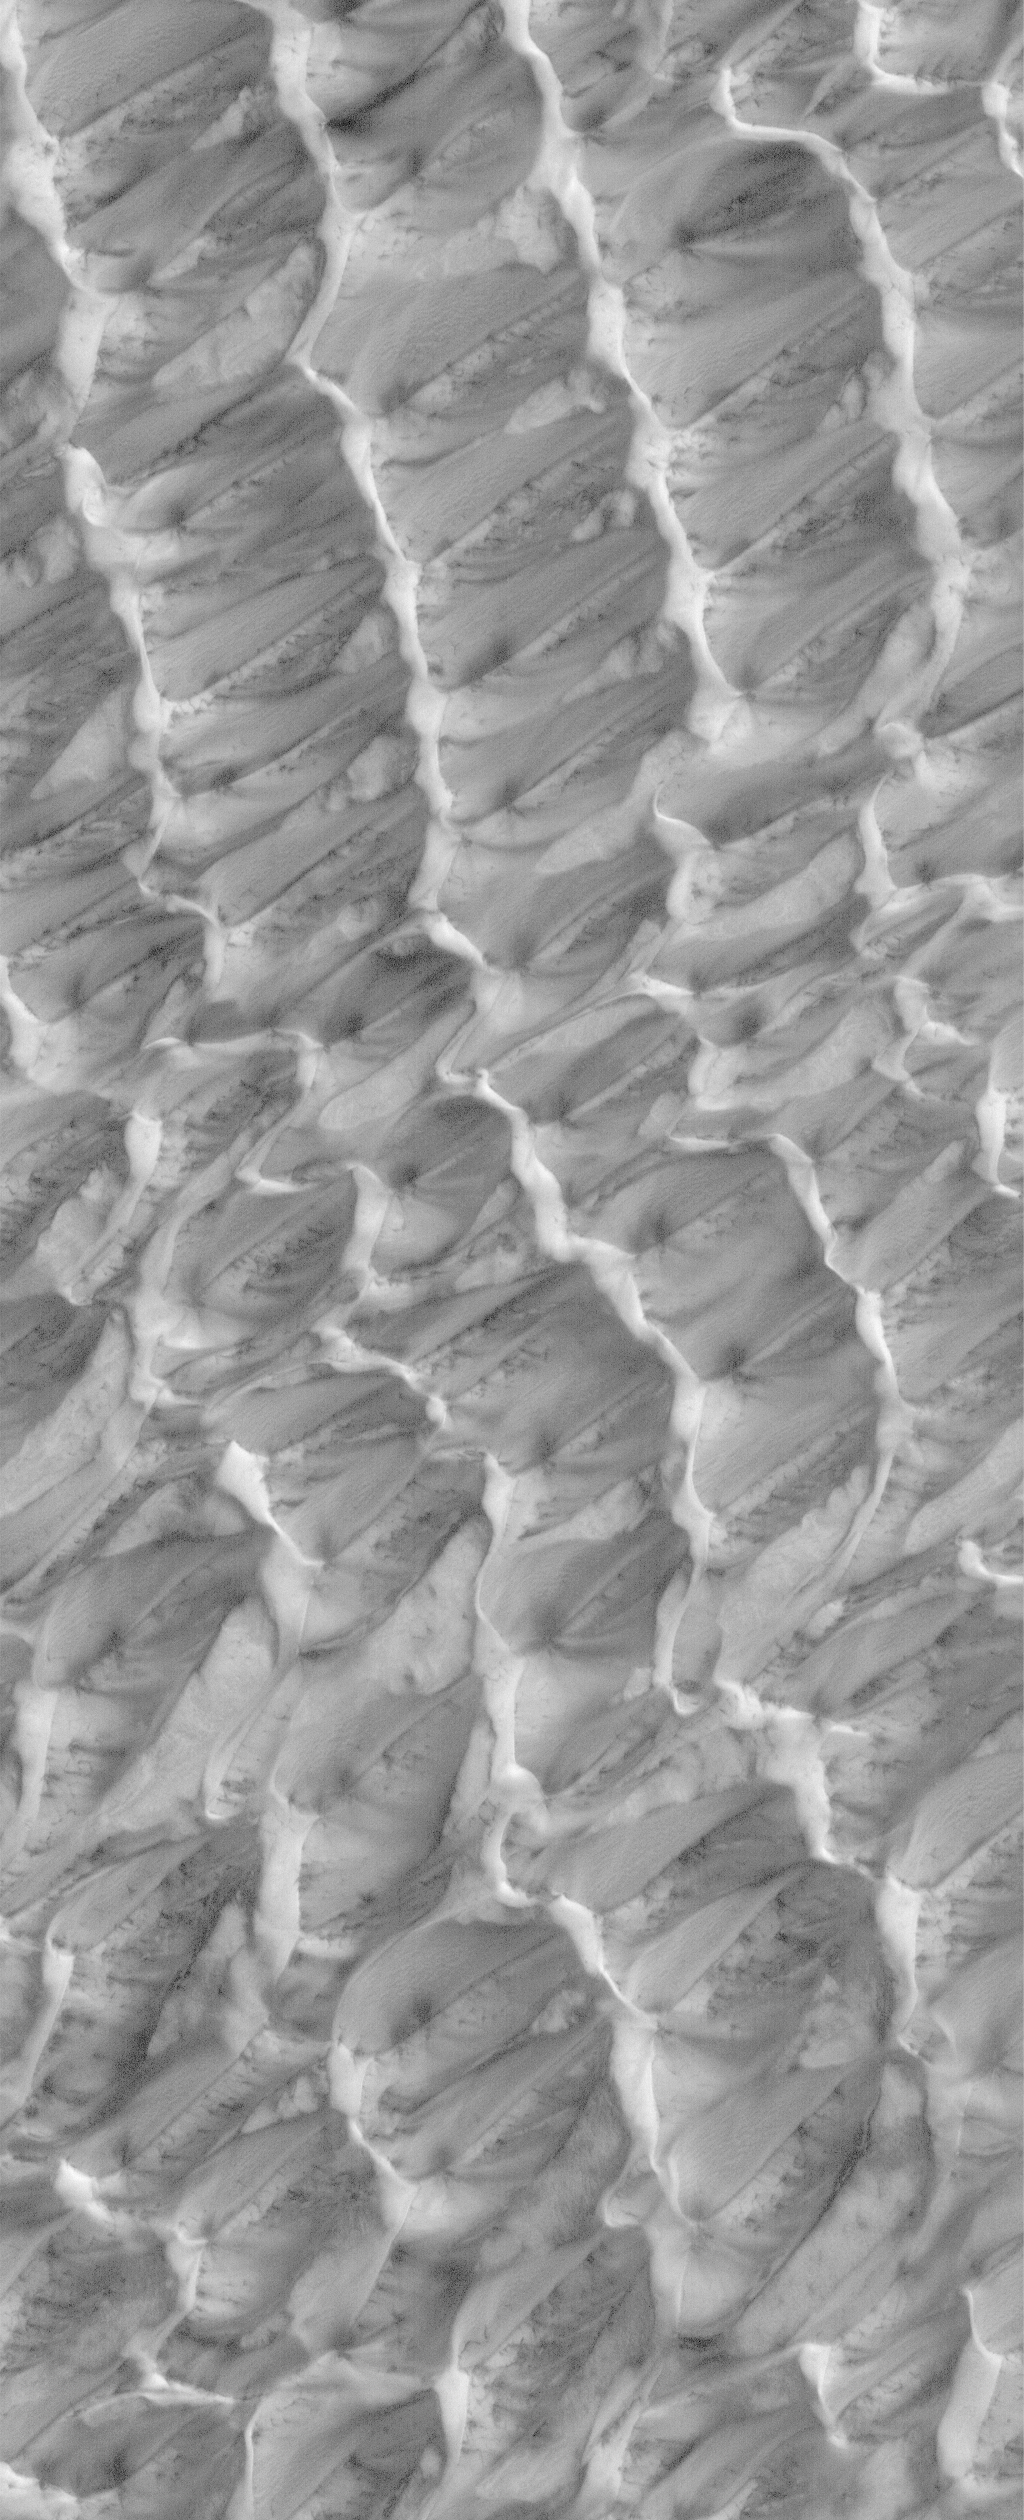

Polar Plumage

8 May 2006
This Mars Global Surveyor (MGS) Mars Orbiter Camera (MOC) image shows dunes in the north polar region of Mars. The dunes in this scene are covered by a layer of carbon dioxide frost that accumulated during the winter in 2005. Dark spots indicate areas where frost has begun to sublime away. In summer, the dune field will be dark, as all of the frost will be gone and the iron- and magnesium-bearing silicate sands will be exposed.

Location near: 81.9°N, 226.1°W
Image width: ~3 km (~1.9 mi)
Illumination from: lower left
Season: Northern Spring

Credit: NASA/JPL/Malin Space Science Systems